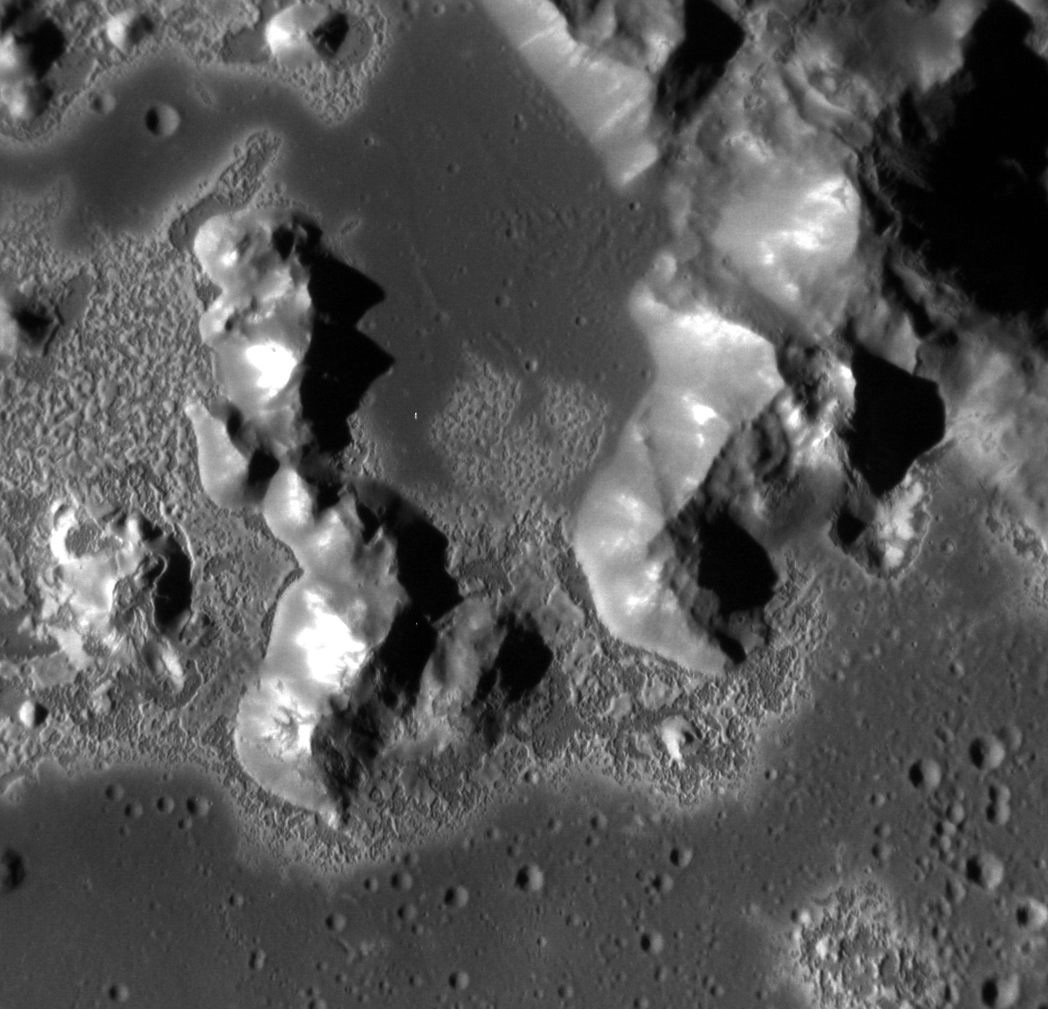

Sublimation Formation on Mercury

Located in the crater Eminescu, this high-resolution image shows part of the mountainous peak ring, as well as an example of the extensive formation of hollows located within the crater. Hollows maintain an air of mystery in the realm of planetary science. Though the exact formation mechanism is unknown, most scientists agree sublimation of volatiles holds the answer. This image highlights the prevalence of these hollows on and around the peak ring, as well as captures the beauty of such enigmatic formations. This image was acquired as a high-resolution targeted observation. Targeted observations are images of a small area on Mercury's surface at resolutions much higher than the 200-meter/pixel morphology base map. It is not possible to cover all of Mercury's surface at this high resolution, but typically several areas of high scientific interest are imaged in this mode each week.

Credit: NASA/Johns Hopkins University Applied Physics Laboratory/Carnegie Institution of Washington